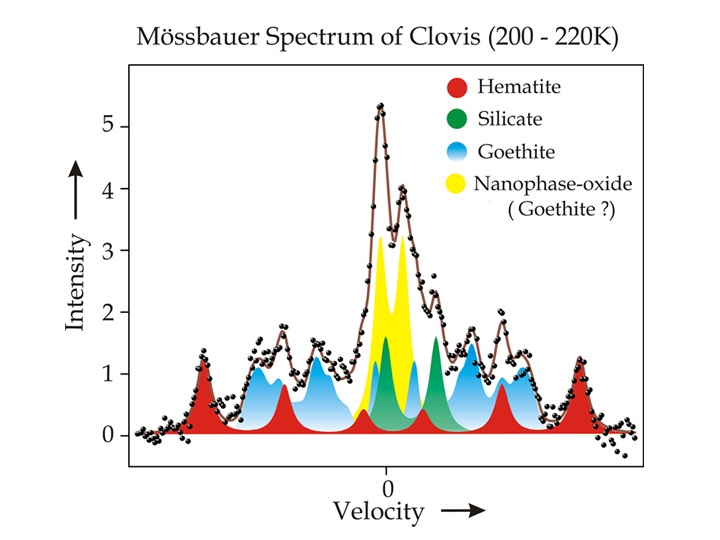

Water-Signature Mineral Found by Spirit

This spectrum, taken by the Mars Exploration Rover Spirit’s Moessbauer spectrometer, shows the presence of an iron-bearing mineral called goethite in a rock called “Clovis” in the “Columbia Hills” of Mars. Goethite contains water in the form of hydroxyl as a part of its structure. By identifying this mineral, the examination of Clovis produced strong evidence for past water activity in the area that Spirit is exploring.

Credit: NASA/JPL/University of Mainz